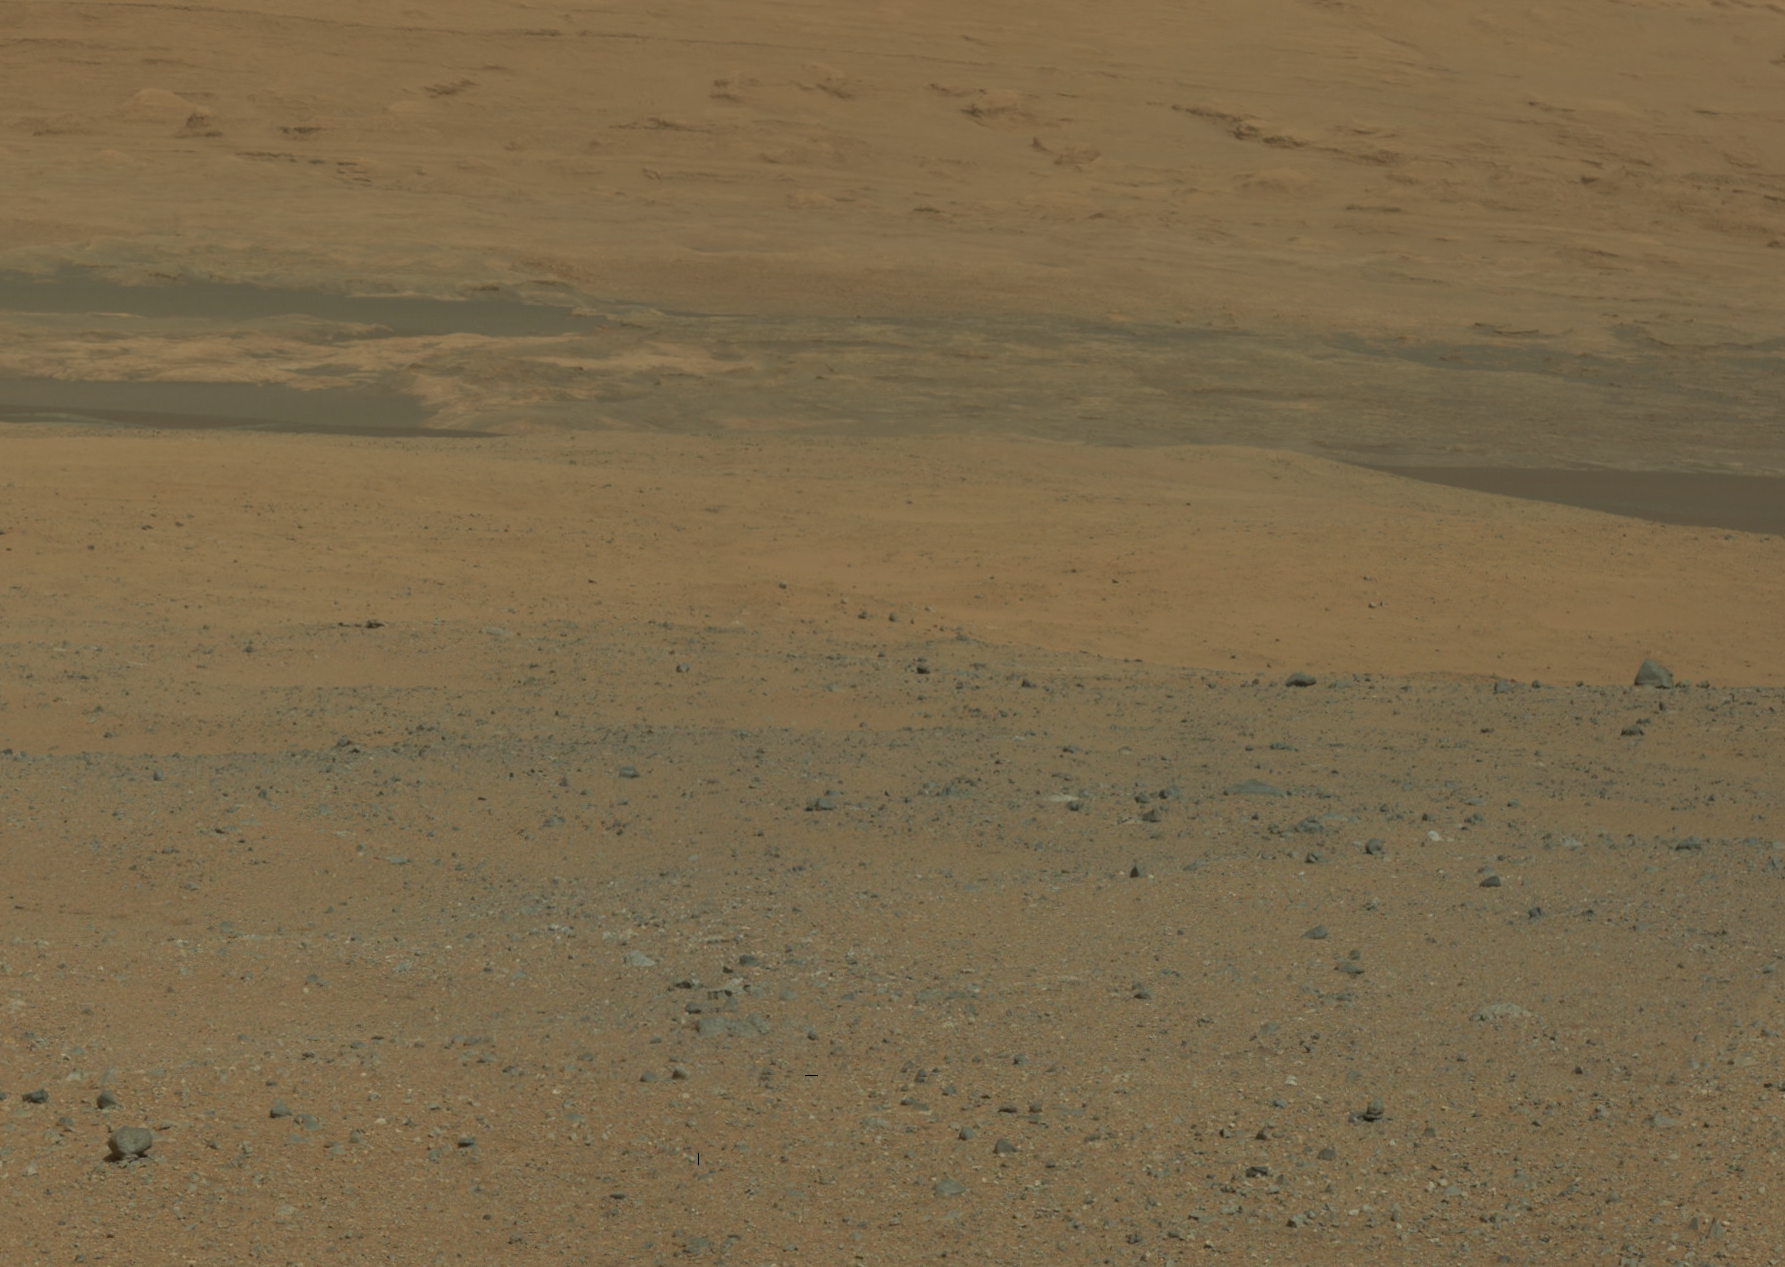

Destination Mount Sharp

Figure 1

This color image from NASA’s Curiosity rover looks south of the rover’s landing site on Mars towards Mount Sharp. This is part of a larger, high-resolution color mosaic made from images obtained by Curiosity’s Mast Camera.

The image provides an overview of the eventual geological targets Curiosity will explore over the next two years, starting with the rock-strewn, gravelly surface close by, and extending towards the dark dune field. Beyond that lie the layered buttes and mesas of the sedimentary rock of Mount Sharp.

The images in this mosaic were acquired by the 34-millimeter Mastcam over about an hour of time on Aug. 8, 2012 PDT (Aug. 9, 2012 EDT), each at 1,200 by 1,200 pixels in size.

In the main version, the colors portrayed are unmodified from those returned by the camera. The view is what a cell phone or camcorder would record since the Mastcam takes color pictures in the exact same manner that consumer cameras acquire color images. The second version (Figure 1), shows the colors modified as if the scene were transported to Earth and illuminated by terrestrial sunlight. This processing, called “white balancing,” is useful for scientists to be able to recognize and distinguish rocks by color in more familiar lighting.

JPL manages the Mars Science Laboratory/Curiosity for NASA’s Science Mission Directorate in Washington. The rover was designed, developed and assembled at JPL, a division of the California Institute of Technology in Pasadena.

Credit: NASA/JPL-Caltech/MSSS